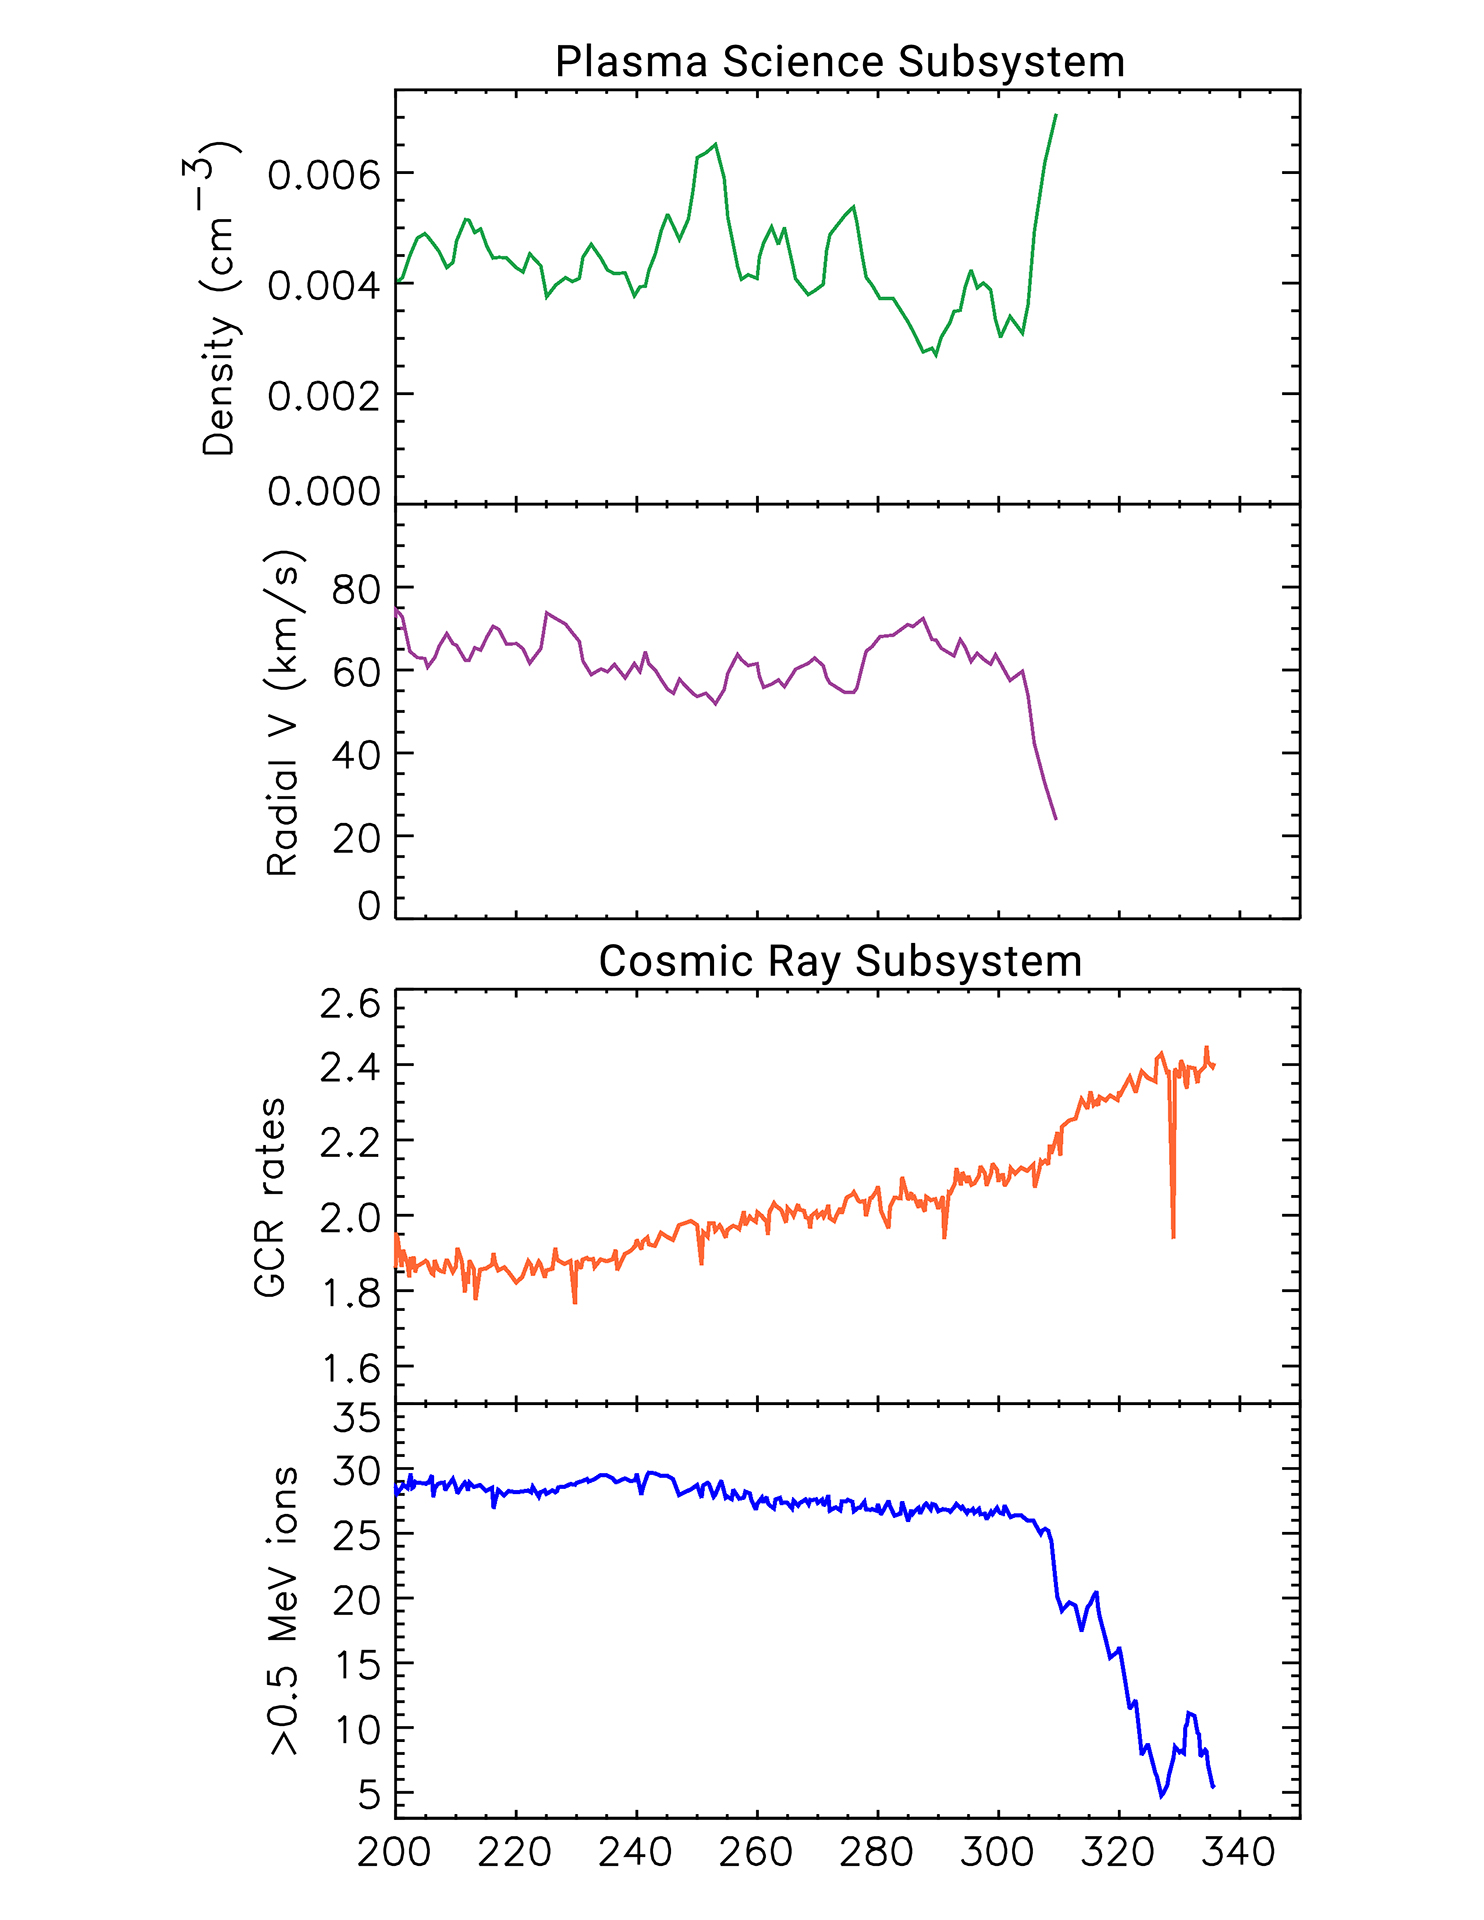

Several Signs Pointing to Interstellar Space

This set of graphs illustrates how data from two key instruments point to NASA’s Voyager 2 spacecraft entering interstellar space, or the space between the stars, in November 2018.

The top two plots come from the plasma science experiment (PLS). The plasma — or ionized gas — of interstellar space is significantly denser than the plasma inside the bubble of plasma the Sun blows around itself (the heliosphere). There is a jump on the graph in November 2018. At the same time, the measurements show that the outward speed (radial velocity) of the plasma the Sun is blowing (also known as the solar wind) sharply decreased.

The bottom two plots come from the cosmic ray subsystem, which counts hits per second of higher-energy particles that originate from outside the solar bubble and lower-energy particles that originate from inside the solar bubble. The outsideparticles (also known as galactic cosmic rays or GCRs) increased and the inside particles (greater than 0.5 MeV) decreased at the same time the plasma science instrument detected its changes.

The horizontal axis proceeds according to the numbered days of the year in 2018.

The Voyager spacecraft were built by JPL, which continues to operate both. JPL is a division of Caltech in Pasadena. California. The Voyager missions are a part of the NASA Heliophysics System Observatory, sponsored by the Heliophysics Division of the Science Mission Directorate in Washington.

Credit: NASA/JPL-Caltech/MIT